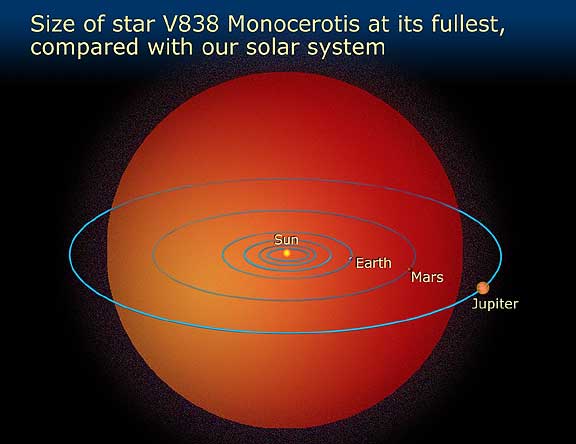

Size of Star Relative to the Solar System

Object Name: V838 Monocerotis

Credit: NASA and A. Feild (STScI)